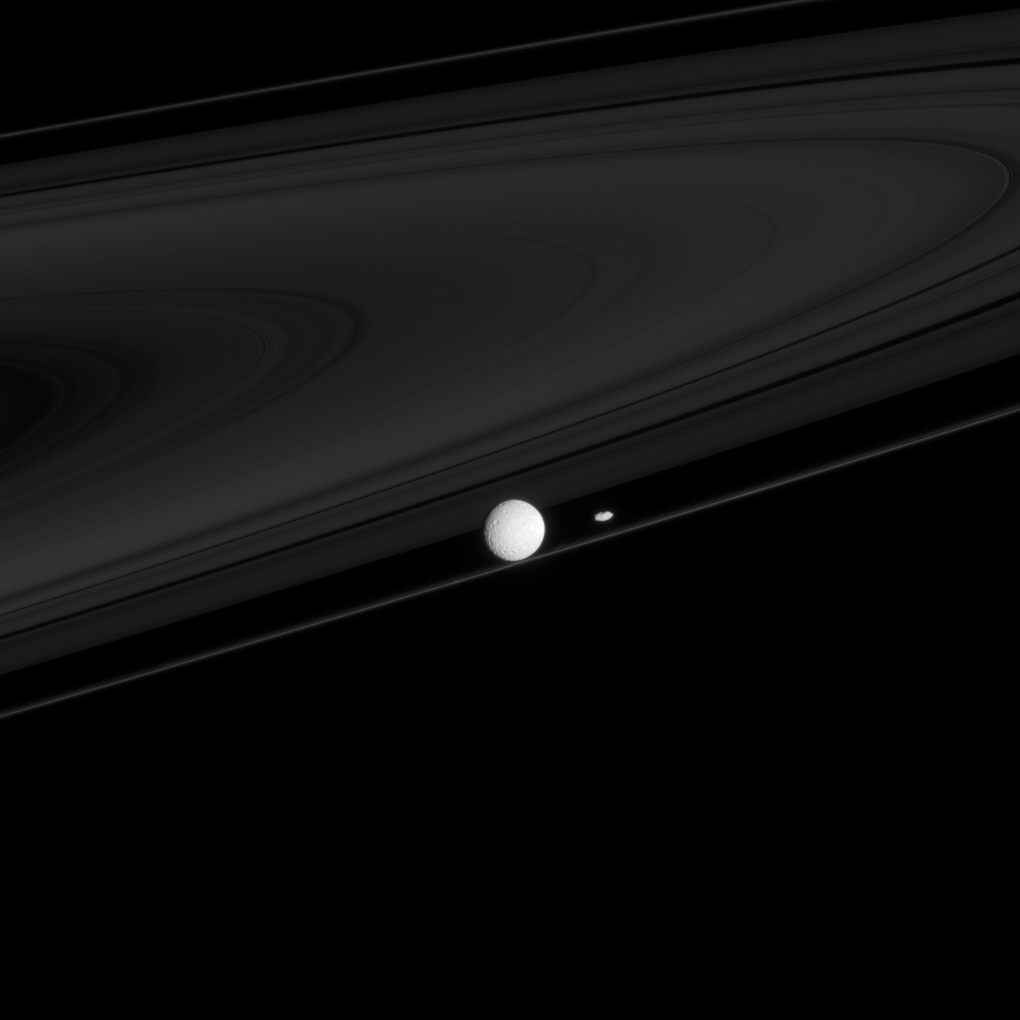

Ring Shapers

Two moons that have profound impacts on the rings, Mimas and Prometheus, are seen here with the F ring.

Mimas (396 kilometers, or 246 miles across), the larger and much more distant of the moons, creates the Cassini division between the A and B rings.

Prometheus (86 kilometers, or 53 miles across), although much smaller than Mimas, is half of a duo responsible for maintaining the narrow F ring.

The Cassini-Huygens mission is a cooperative project of NASA, the European Space Agency and the Italian Space Agency. The Jet Propulsion Laboratory, a division of the California Institute of Technology in Pasadena, manages the mission for NASA’s Science Mission Directorate, Washington, D.C. The Cassini orbiter and its two onboard cameras were designed, developed and assembled at JPL. The imaging operations center is based at the Space Science Institute in Boulder, Colo.

Credit: NASA/JPL/Space Science Institute